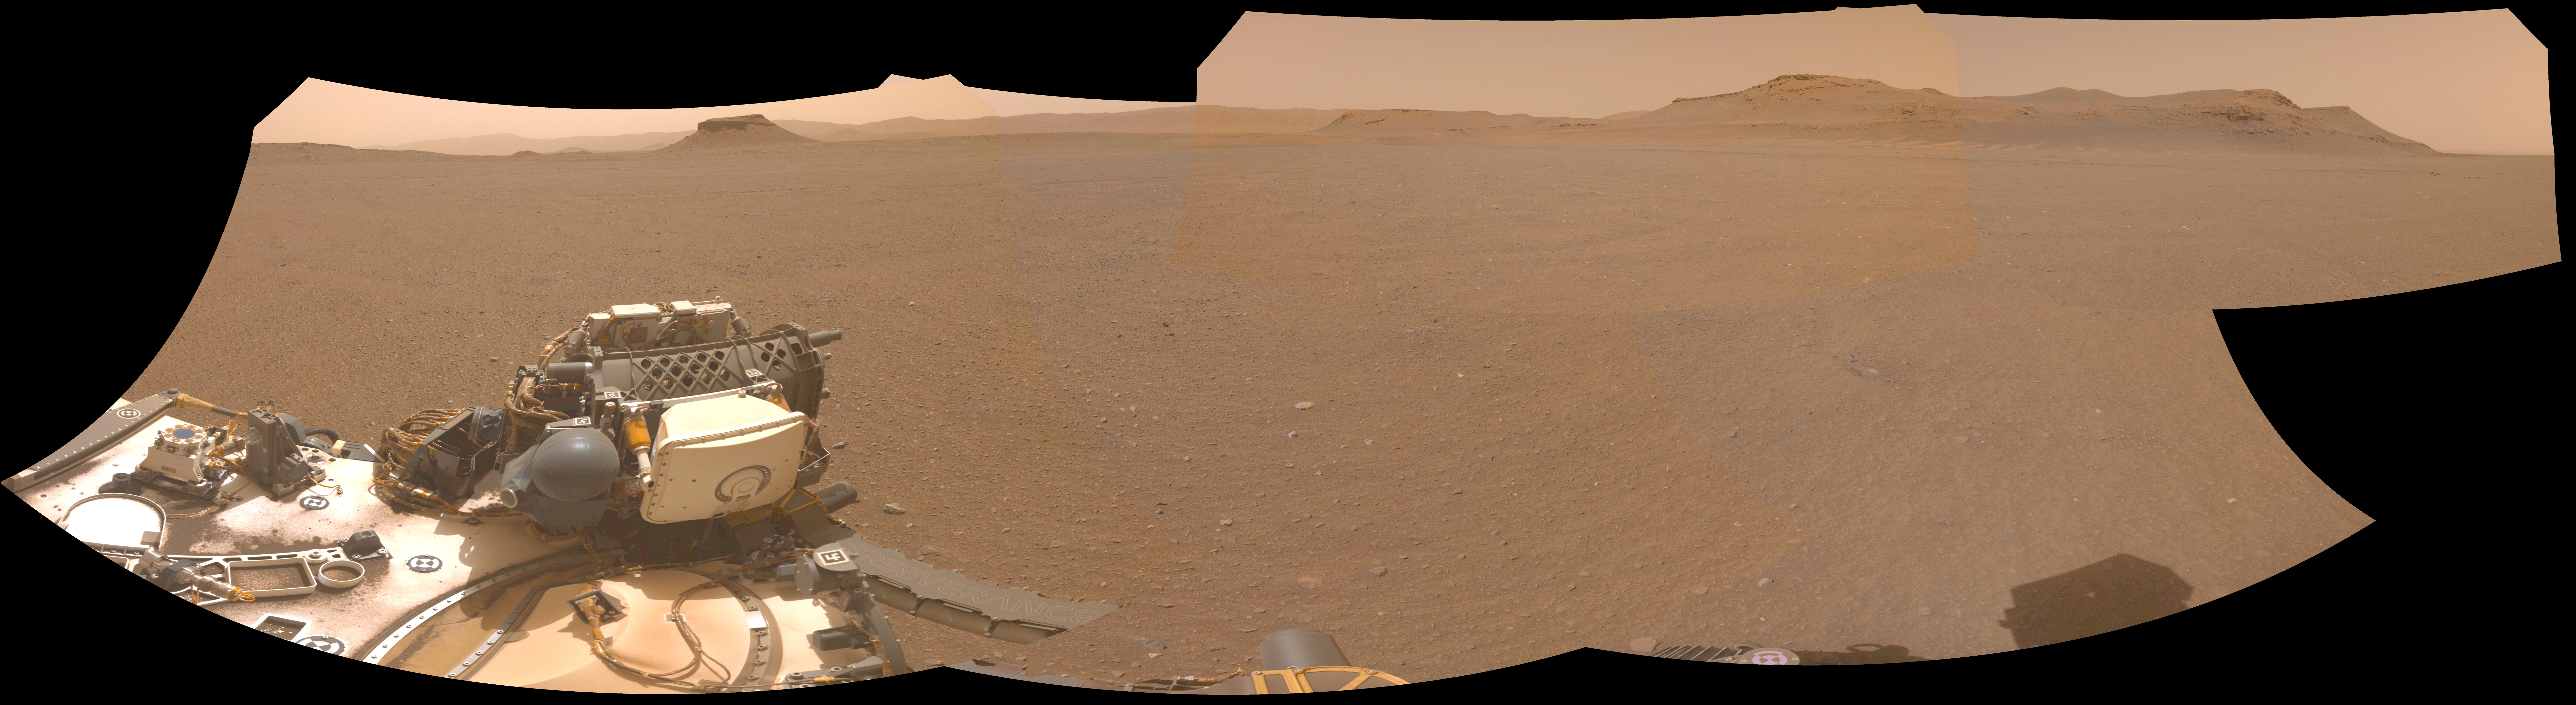

Perseverance’s Panorama of Potential Mars Sample Return Landing Site

NASA’s Perseverance Mars rover used one of its navigation cameras to take this panorama of a proposed landing site for the Mars Sample Return lander. The lander would collect rock and sediment samples that Perseverance has taken and would also serve as the launch platform for a Mars Ascent Vehicle that would blast off from Mars, delivering the samples to an orbiter as part of their journey to Earth for intensive study.

Figure 1 is an annotated version of the panorama that notes important features in the distance as well as how far away they are.

Choosing an area that lacks large rocks (especially those over 7 1/2 inches, or 19 centimeters, in diameter), sand dunes, and steeply angled terrain would go a long way toward easing the path for an MSR recovery vehicle to efficiently grab tubes before heading to the lander.

This panorama is made up of five images taken on April 14, 2022 (the 409th Martian day, or sol, of the mission) and stitched together back on Earth. The color has been adjusted to match the lighting conditions as the human eye would perceive them on Earth.

A key objective for Perseverance’s mission on Mars is astrobiology, including the search for signs of ancient microbial life. The rover will characterize the planet’s geology and past climate, pave the way for human exploration of the Red Planet, and be the first mission to collect and cache Martian rock and regolith (broken rock and dust).

Subsequent NASA missions, in cooperation with ESA (European Space Agency), would send spacecraft to Mars to collect these sealed samples from the surface and return them to Earth for in-depth analysis.

The Mars 2020 Perseverance mission is part of NASA’s Moon to Mars exploration approach, which includes Artemis missions to the Moon that will help prepare for human exploration of the Red Planet.

JPL, which is managed for NASA by Caltech in Pasadena, California, built and manages operations of the Perseverance rover.

Credit: NASA/JPL-Caltech